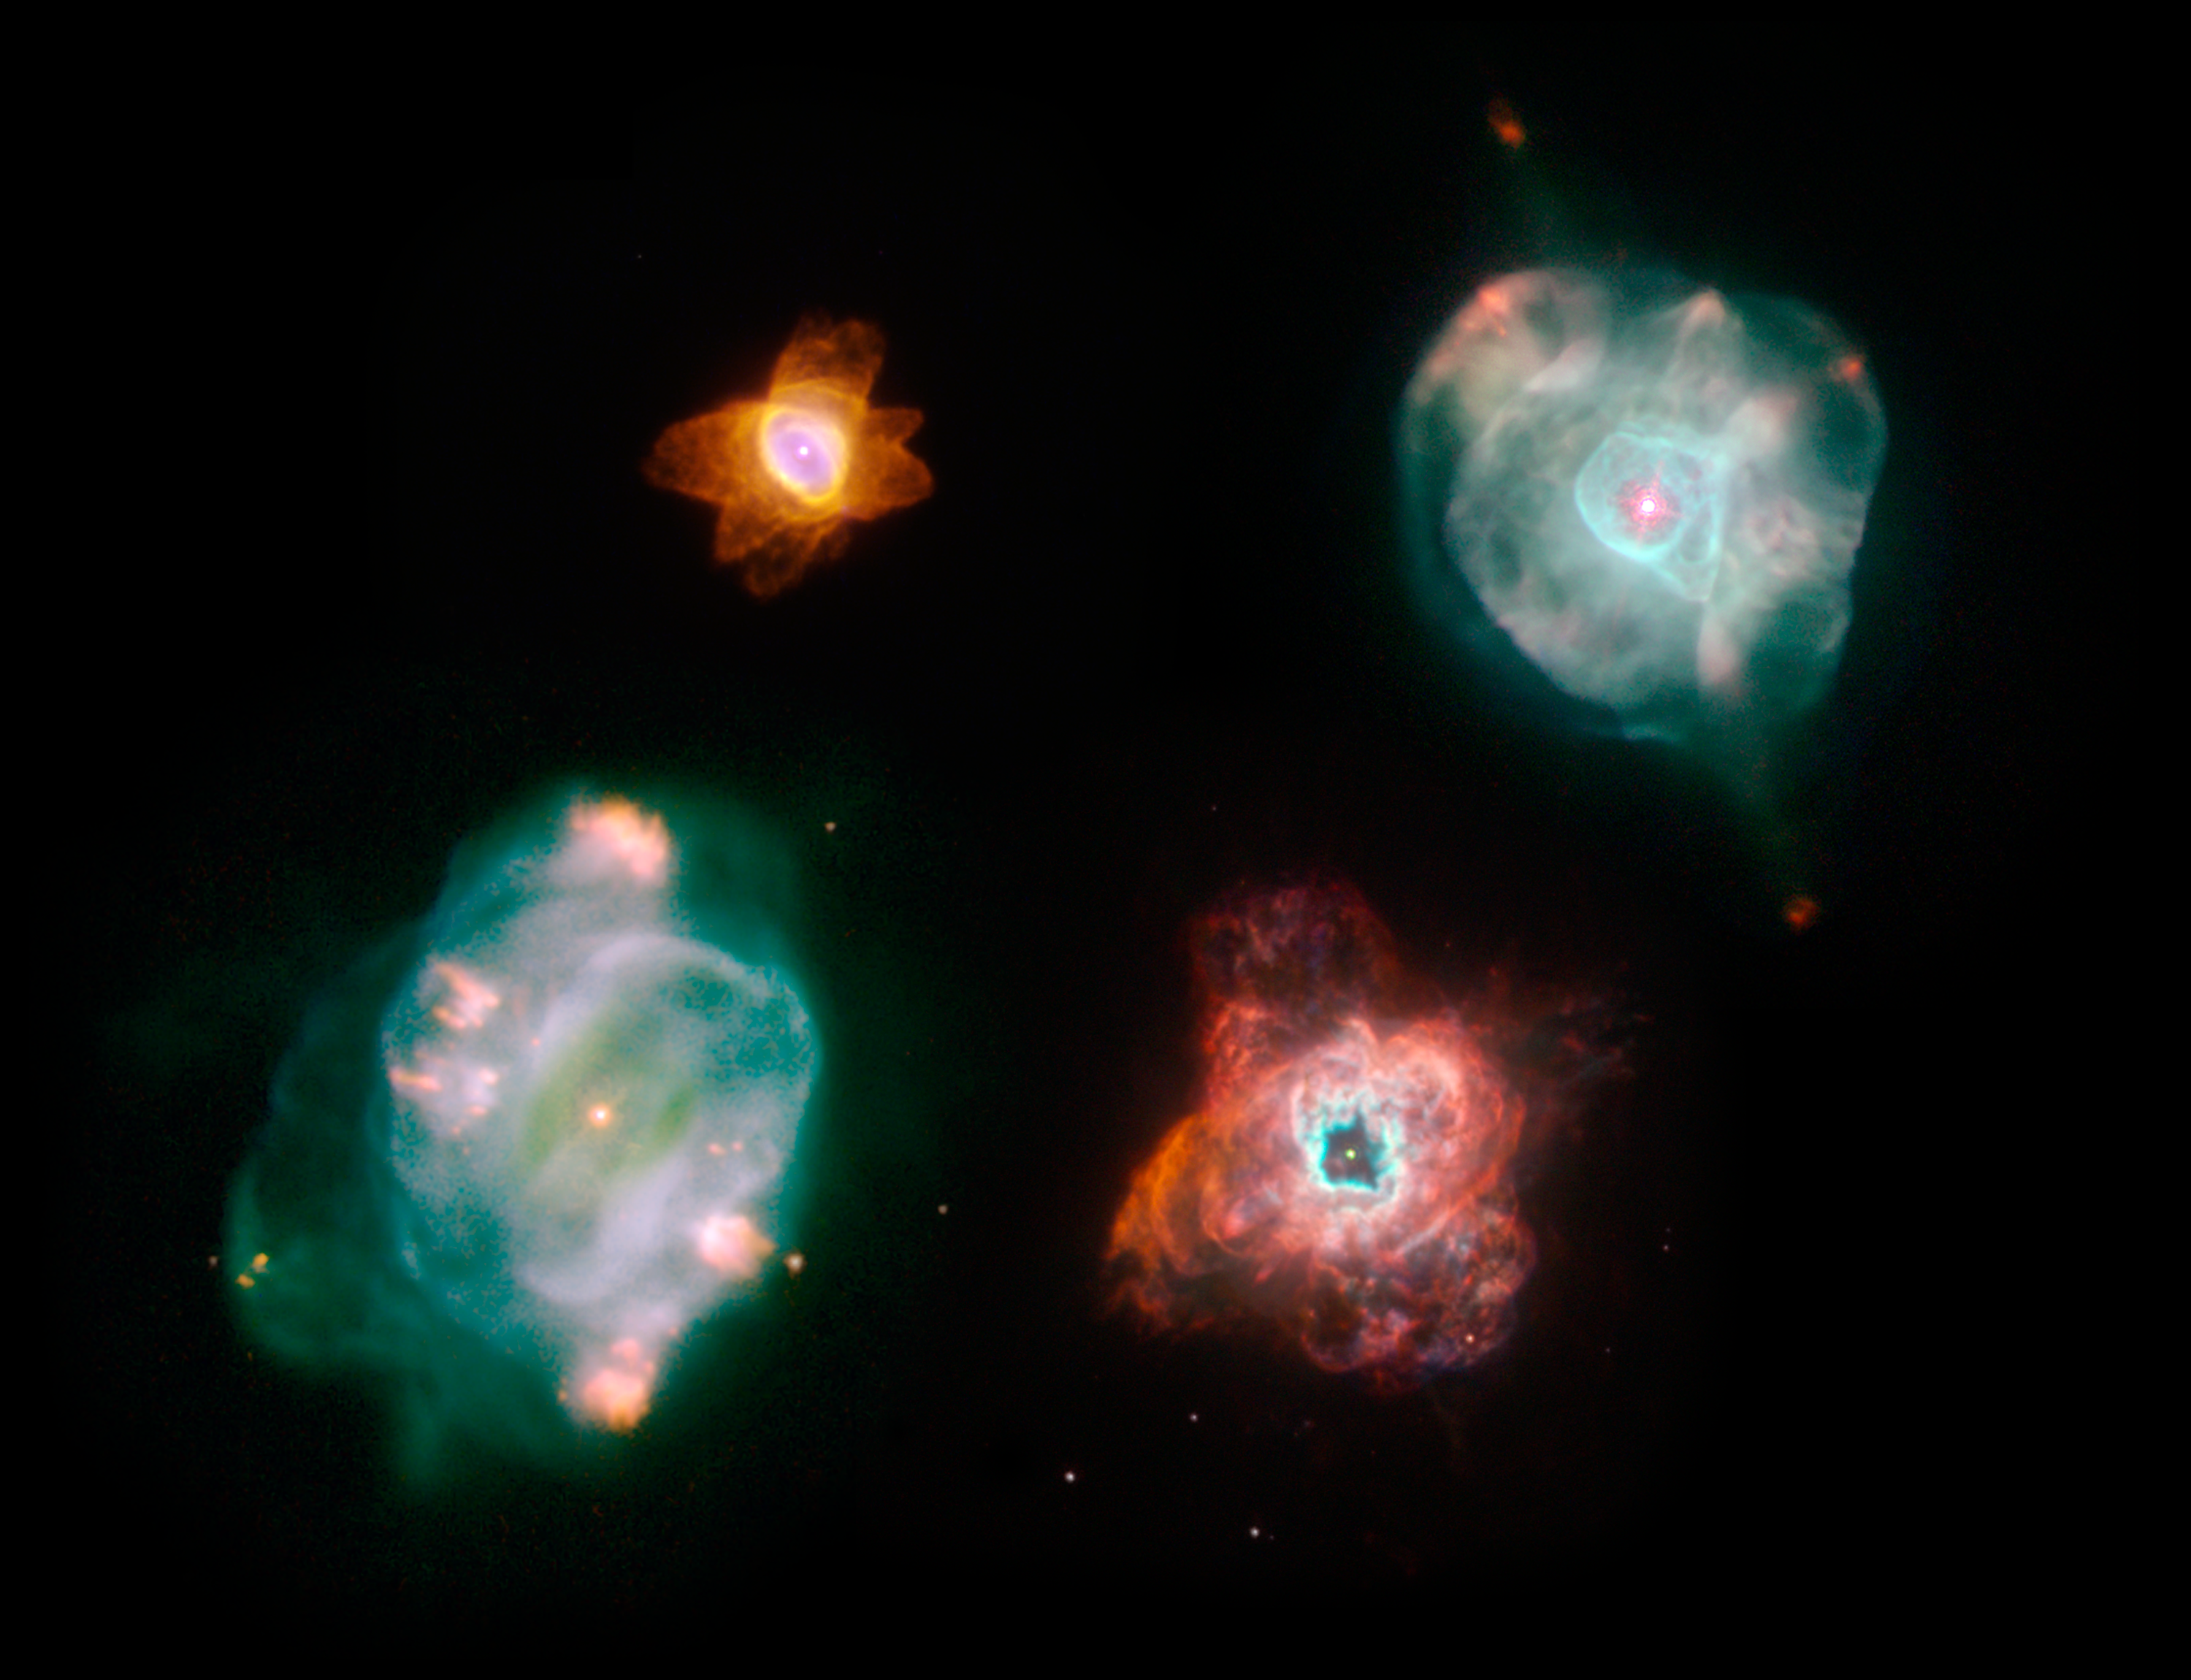

Planetary Nebulae – A More Artistic Arrangement

Object Name: He 2-47, NGC 5315, IC 4593, NGC 5307
Object Description: Planetary Nebulae
Instrument: HST/WFPC2
Filters: F502N ([O III]), F656N (H alpha), and F658N ([N II])

Each of these images are a composite of many separate exposures made by the WFPC2 instrument on the Hubble Space Telescope. Three filters were used to sample narrow wavelength ranges. The color results from assigning different hues (colors) to each monochromatic image. In this case, the assigned colors are: Blue: F502N ([O III]) Green: F656N (H alpha) Red: F658N ([N II])

Credit: NASA, ESA, and The Hubble Heritage Team (STScI/AURA)